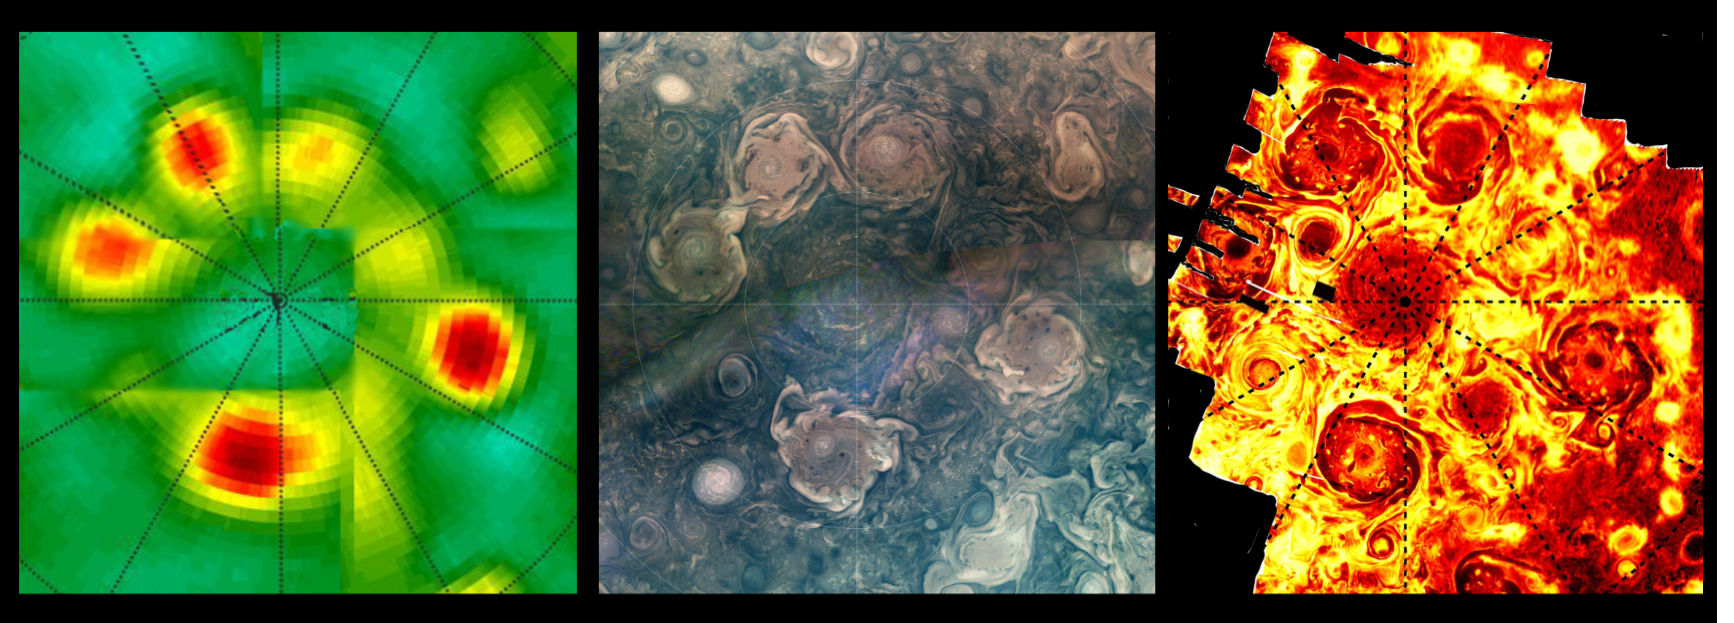

NASA’s Juno Catches 3 Waves of Jupiter’s Polar Cyclones

This composite shows views of Jupiter’s northern polar cyclones in three different wavelengths of light – microwave, visible, and ultraviolet – as captured by NASA’s Juno mission. These differing perspectives allowed Juno scientists to deduce that all Jovian polar cyclones are not created equal.

The infrared image, on the far right, was derived from data collected by the spacecraft’s Jovian Infrared Auroral Mapper (JIRAM) instrument. The composite image at center was collected by the JunoCam visible-light imager. Though taken with separate instruments that record different wavelengths of light, both images depict Jupiter’s northern polar storms as well defined and of similar size.

The data on the left, collected by Juno’s Microwave Radiometer (MWR), shows the polar storms in another light. MWR enables Juno to see deep into Jupiter by recording the planet’s microwave emissions. In the MWR graphic, the polar storms at the 4 and 6 o’clock positions have bright microwave signatures, indicating they extend well beneath the cloud tops, at least 62 miles (100 kilometers) below. The size of those two storms is comparable to what’s found in the visible light and infrared light images, but the other storms, as seen through MWR, have a notably reduced emissions intensity.

Another disparity in the MWR graphic versus visible light and infrared can be seen in how the central cyclone is depicted by the data. In the infrared and visible light images, the central cyclone is evident; with MWR data, it all but disappears. This disparity indicates that the central cyclone’s subsurface structure must be very different from the surrounding storms.

JIRAM “sees” in infrared light not visible to the human eye. It captures the infrared glow from the heat of Jupiter’s upper atmosphere, probing the top of the weather layer, and gaps in the clouds allow glimpses as deep as 30 to 45 miles (50 to 70 kilometers) below Jupiter’s cloud tops.

JunoCam’s visible light images catch reflected sunlight, with a view that is very similar to what a human eye would see if a person could ride along with Juno. JunoCam’s raw images are available for the public to peruse and process into image products at https://missionjuno.swri.edu/junocam/processing.

Like JIRAM, the MWR instrument records the glow of Jupiter’s atmosphere, but the brightness results from the temperature at depths below anything achievable with previous spacecraft or Earth-based observations. The MWR’s six radio channels peer progressively deeper below the visible cloud tops, with a range from the top of the clouds (for the highest frequency channel) to 200 miles (320 kilometers) or more below (for the lowest frequency channel).

Credit: NASA/JPL-Caltech/SwRI/MSSS/ASI/INAF/JIRAM